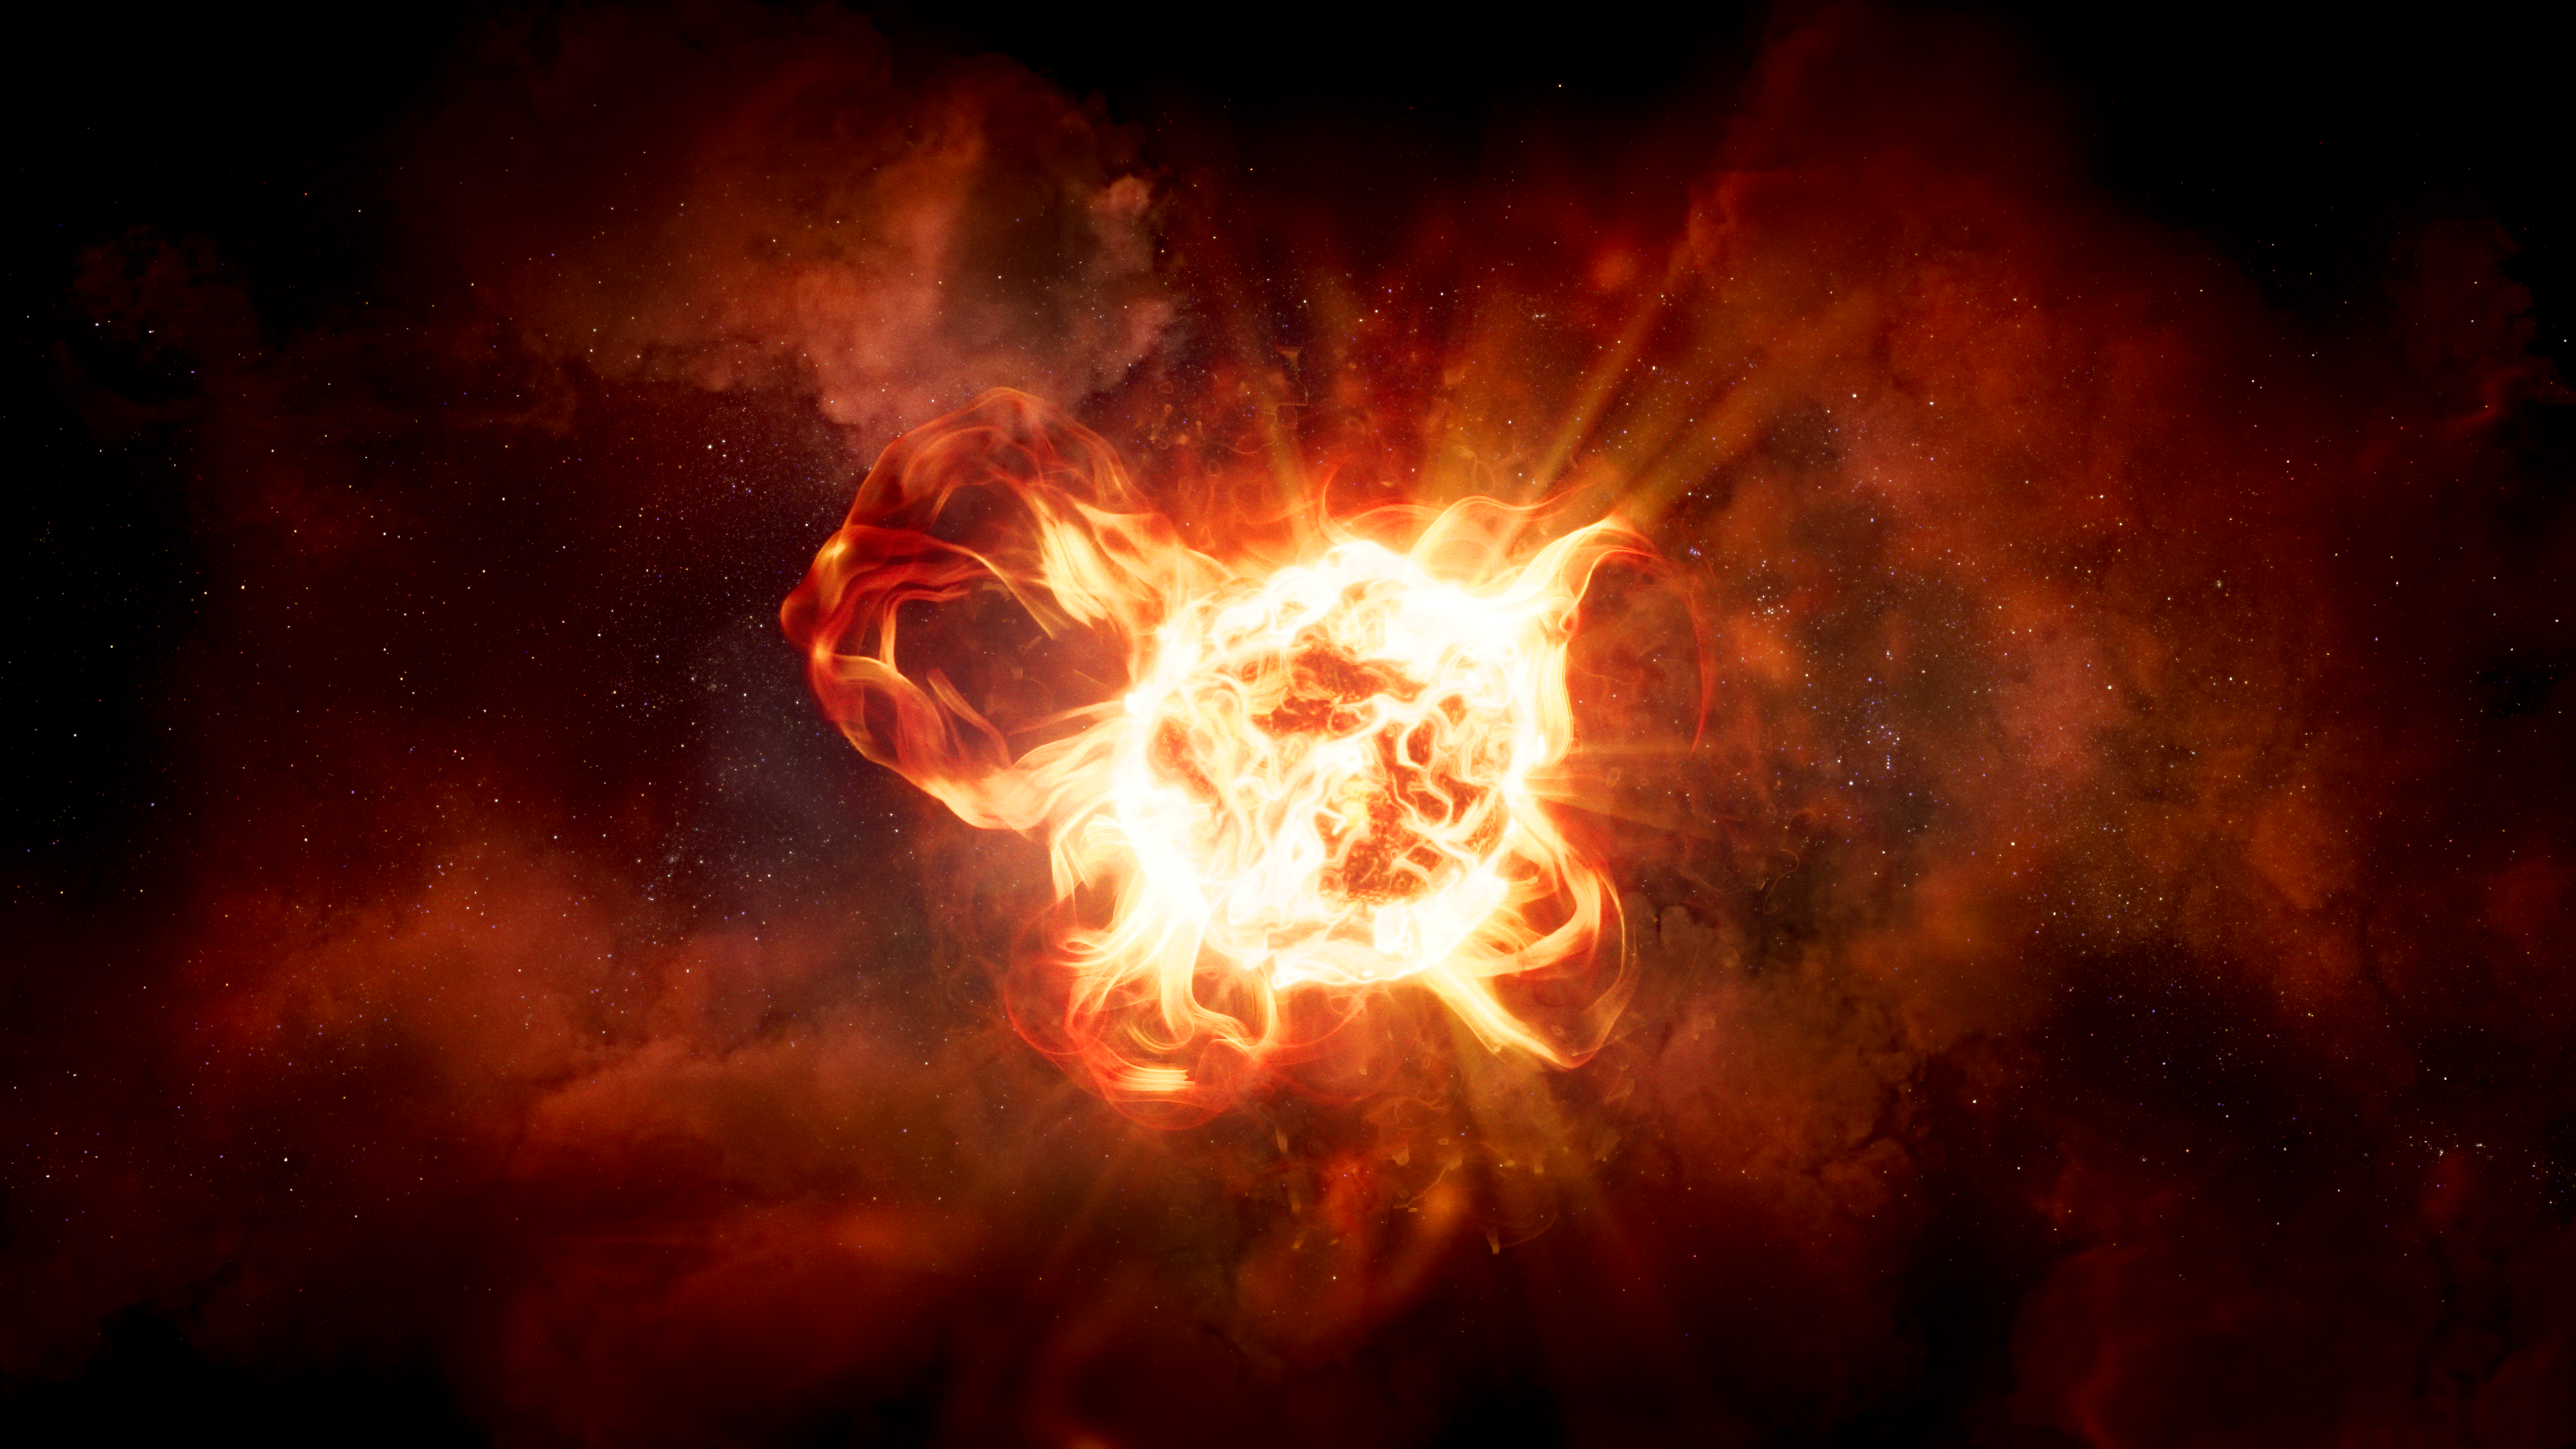

Artist’s Illustration of VY CMa

Credit: NASA, ESA, Roberta Humphreys (UMN), Joseph Olmsted (STScI)